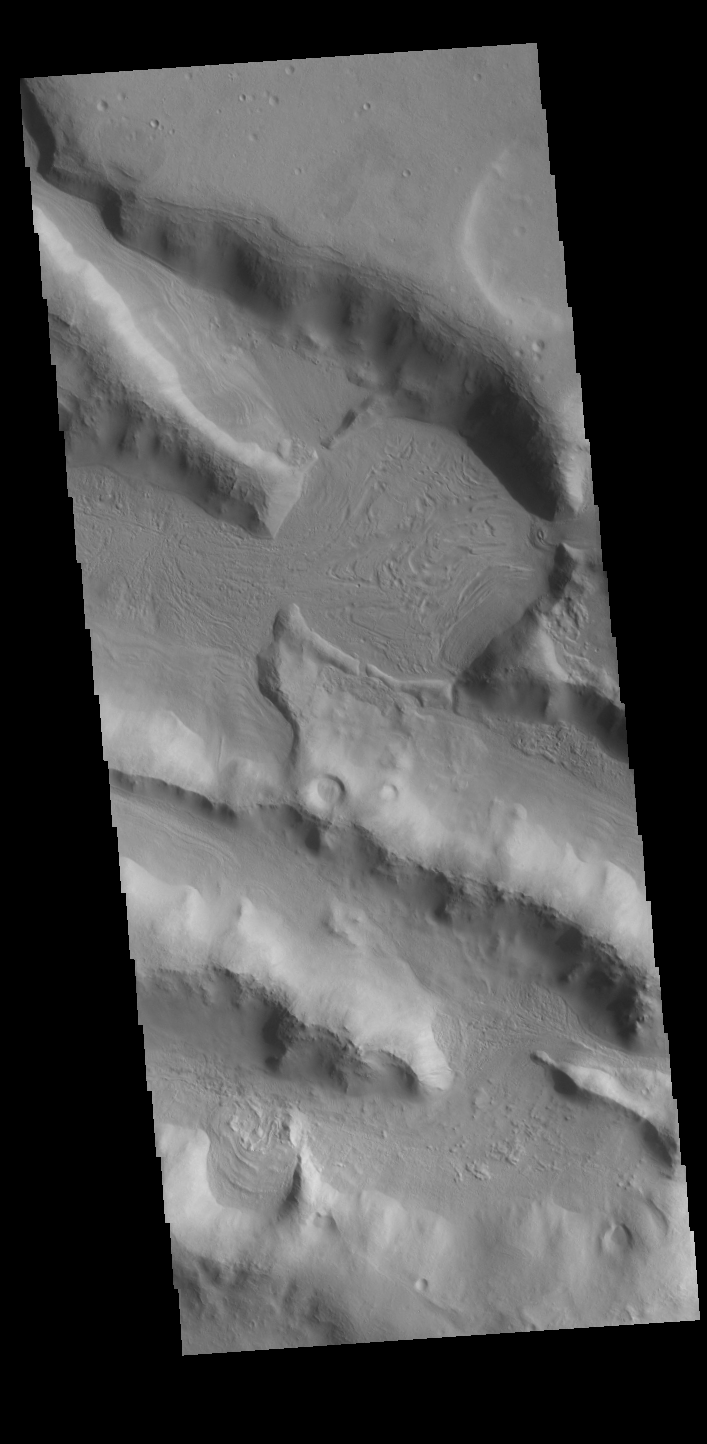

Ridges

This VIS image shows a small portion of the boundary region between Terra Sabaea and Utopia Planitia. The ridges and valleys in this image were likely created by tectonic faulting. There is a small channel entering from the right side of the image. Material from this channel has been deposited in a circular region, which may be an impact crater, and then down one of the valleys.

Credit: NASA/JPL-Caltech/ASU